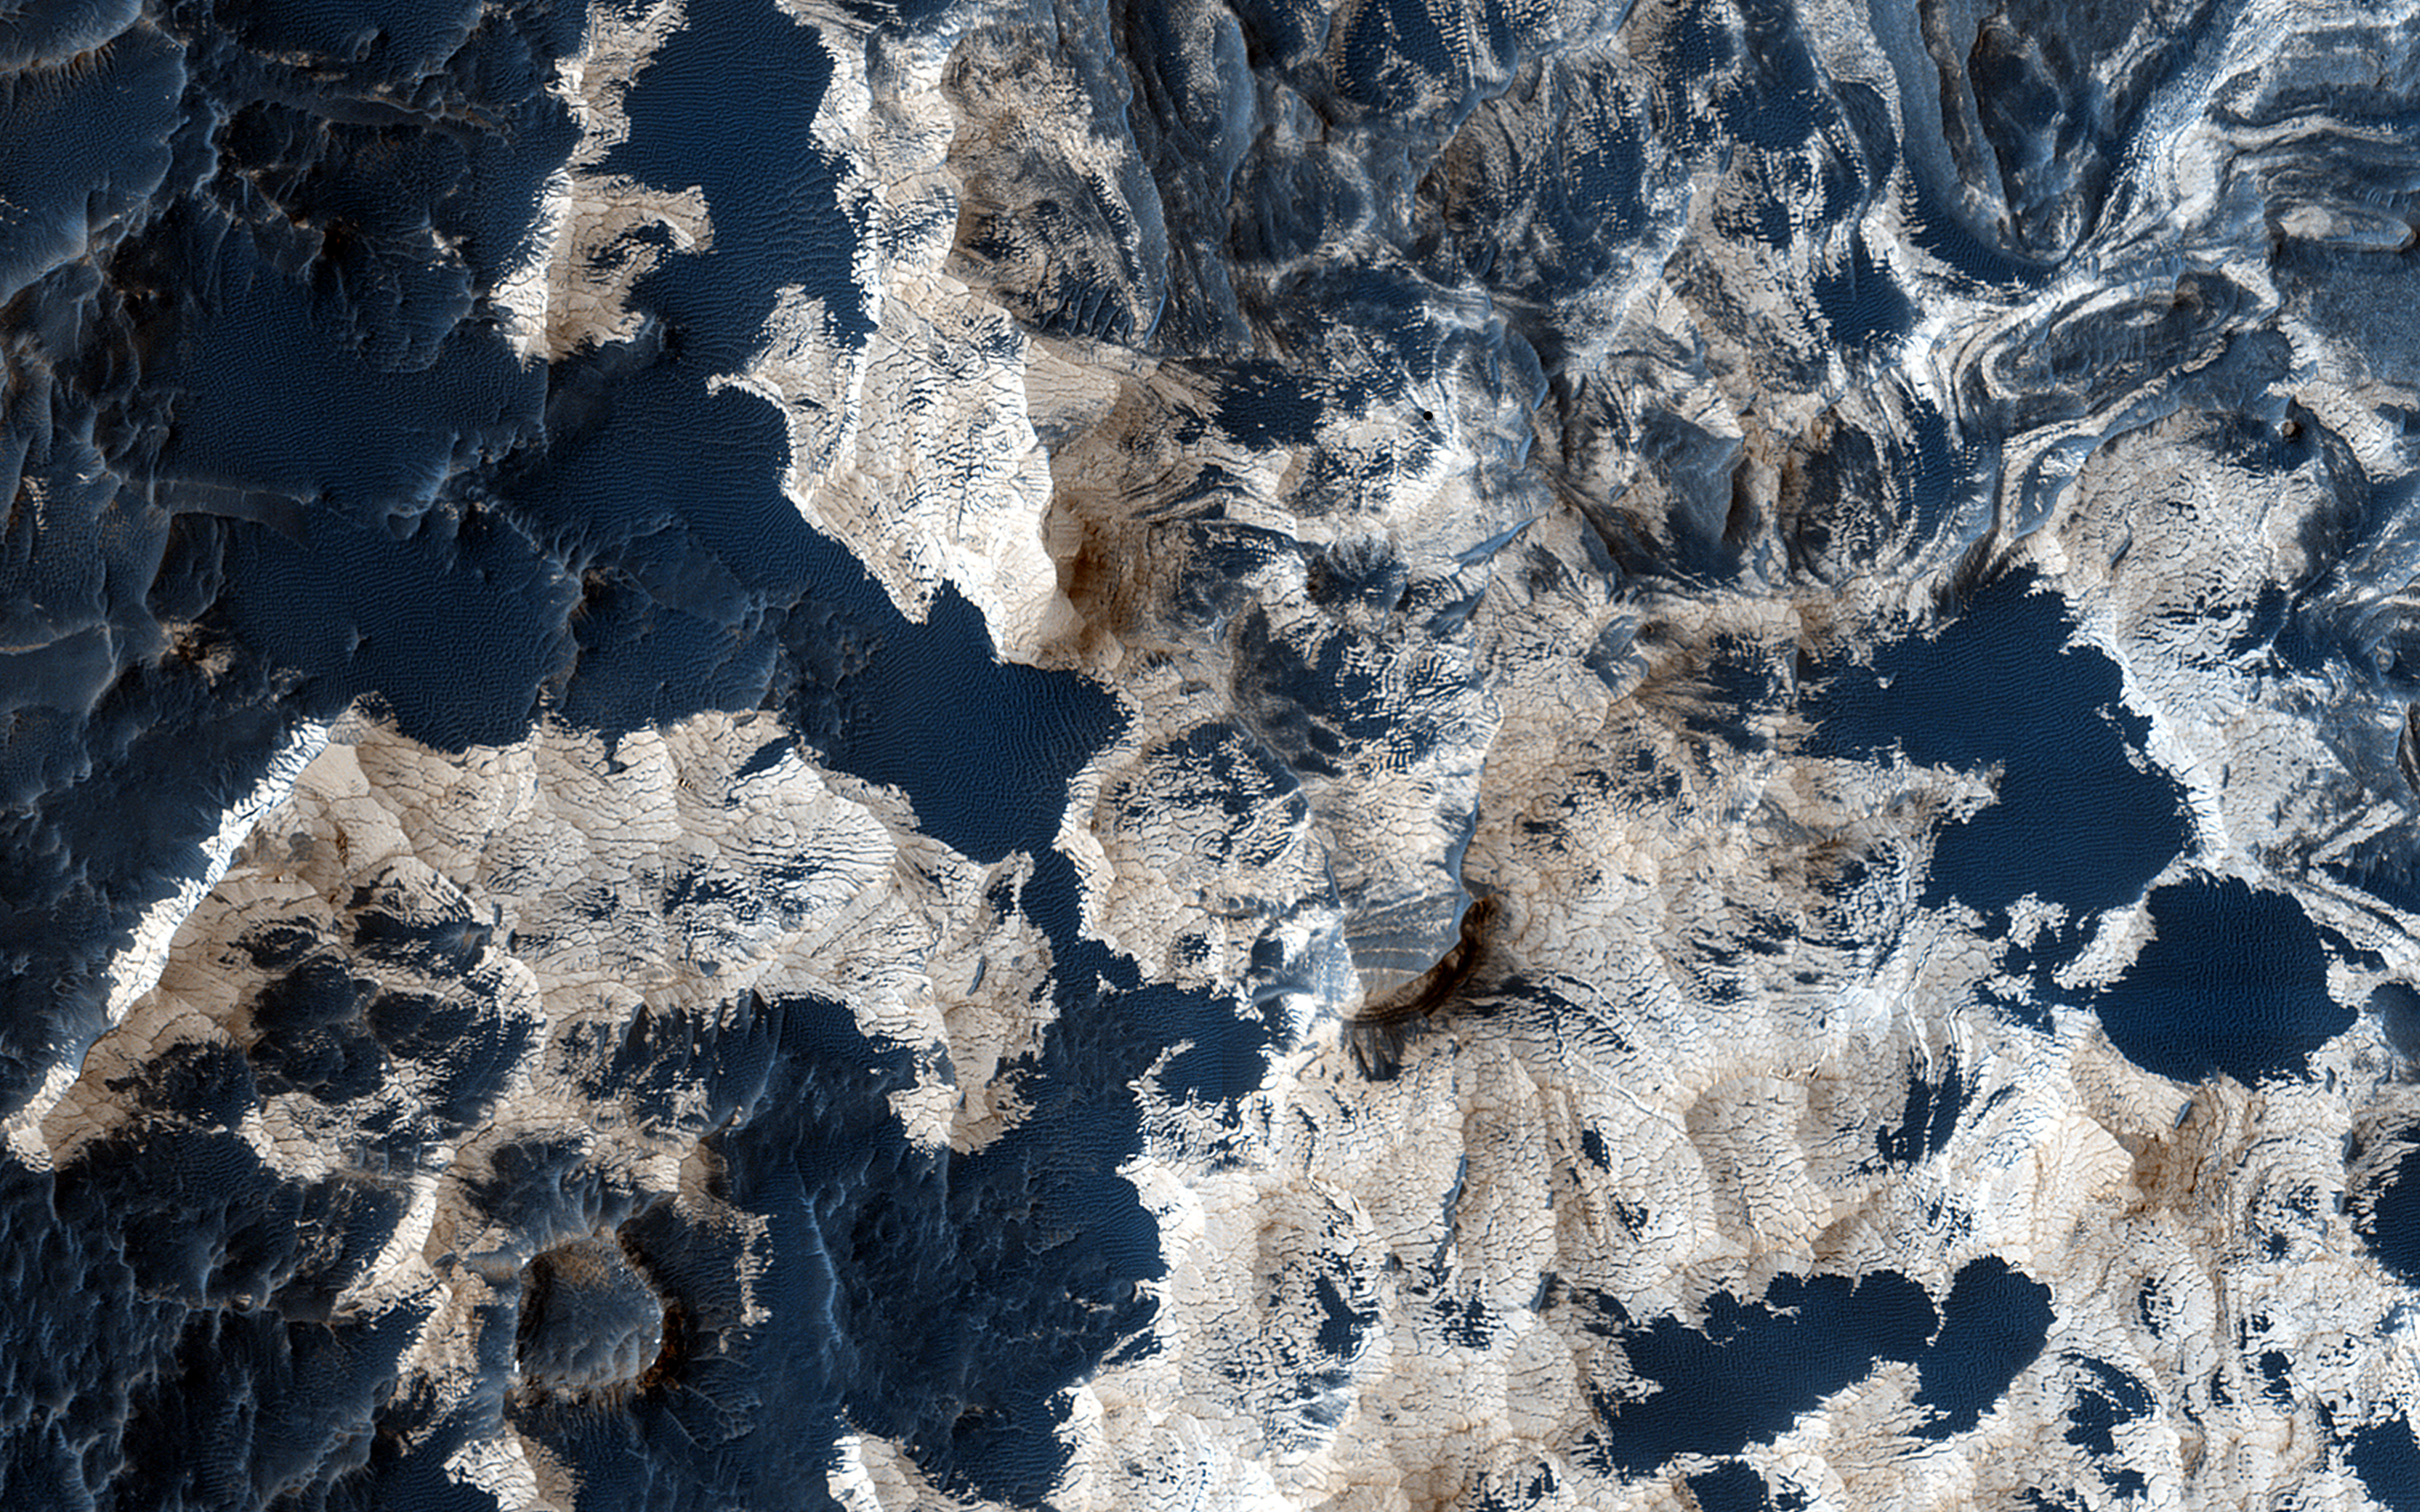

Layers and Sand on the Floor of Schiaparelli Crater

Schiaparelli Crater is a 460 kilometer (286 mile) wide multi-ring structure. However, it is a very shallow crater, apparently filled by younger materials such as lava and/or fluvial and aeolian sediments.

Most of the floor is covered by a thin layer of dust, but in places where there are patches of dark sand, there is also well-exposed bedrock. This sand-bedrock association is commonly seen on Mars, and most likely, the sand is actively saltating (hopping in the wind) and kicks off the dust.

The enhanced-color cutout reveals the relatively bright bedrock, which has a morphology similar to other deposits on Mars interpreted as “dust-stone,” or ancient dust deposits that have been hardened into coherent bedrock.

In summary, one interpretation is that actively-moving sand kicks off the loose dust so we can see the hardened dust.

HiRISE is one of six instruments on NASA’s Mars Reconnaissance Orbiter. The University of Arizona, Tucson, operates HiRISE, which was built by Ball Aerospace & Technologies Corp., Boulder, Colo. NASA’s Jet Propulsion Laboratory, a division of the California Institute of Technology in Pasadena, manages the Mars Reconnaissance Orbiter Project for NASA’s Science Mission Directorate, Washington.

Credit: NASA/JPL-Caltech/Univ. of Arizona